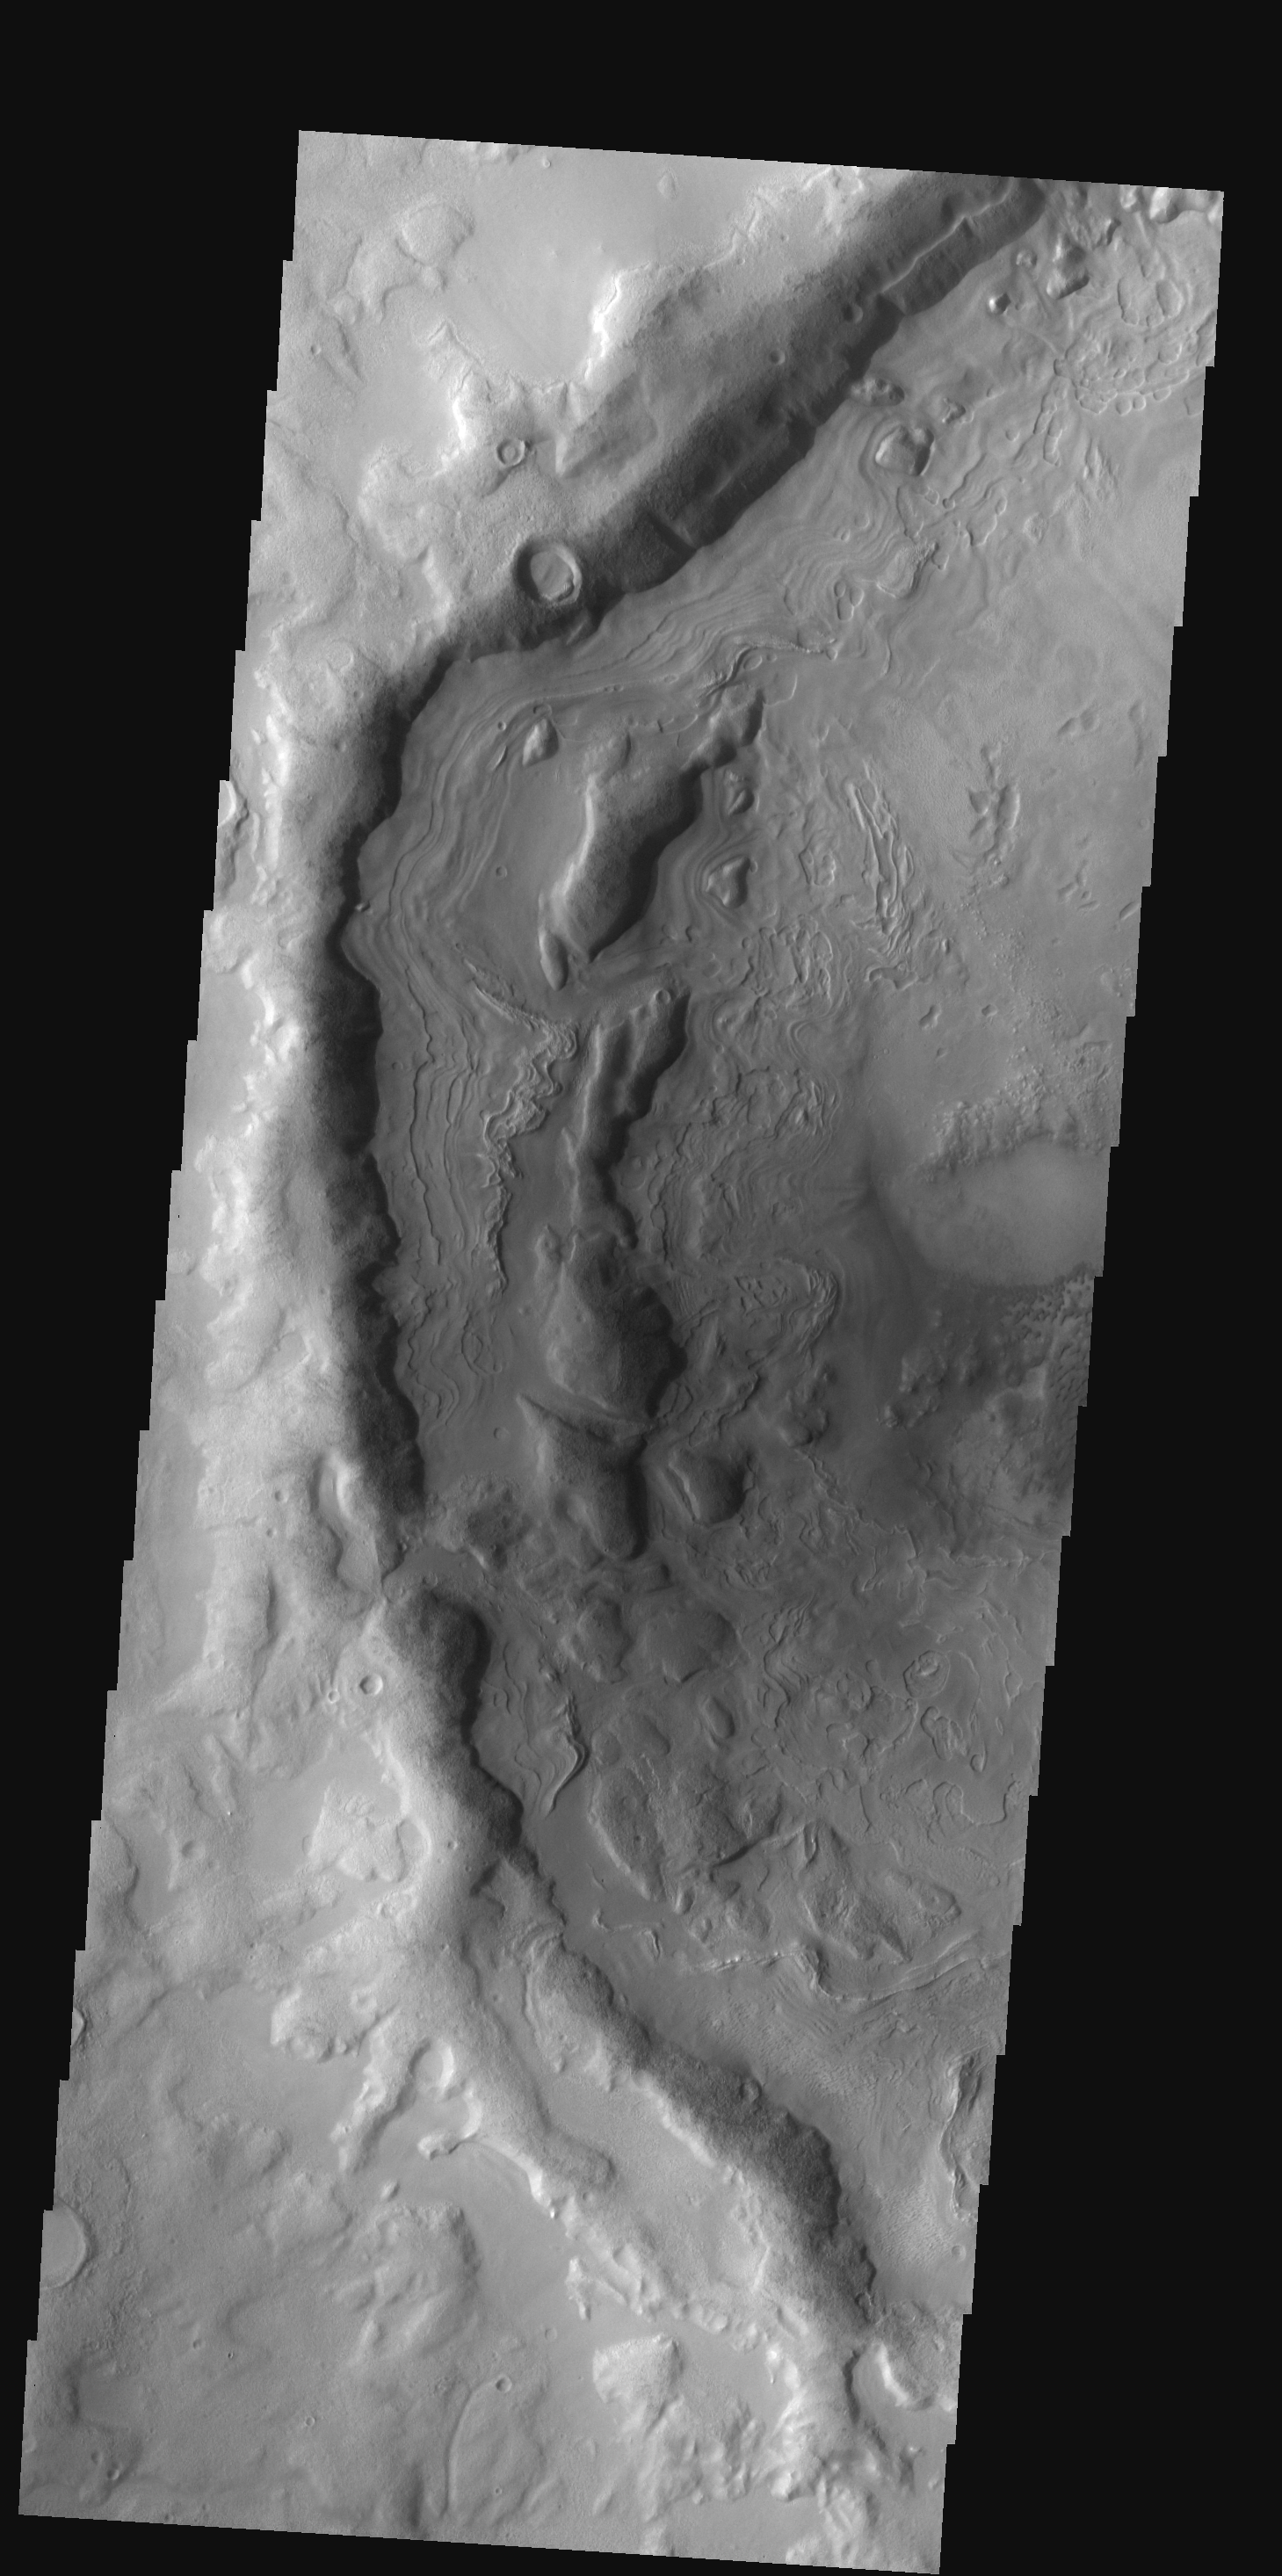

Terra Sabaea

This old crater in Terra Sabaea has patterned floor material that is indicative of having a volitile component. At high latitudes the volitile is most likely ice.

Image information: VIS instrument. Latitude 42.5N, Longitude 66.8E. 19 meter/pixel resolution.

Please see the THEMIS Data Citation Note for details on crediting THEMIS images.

Note: this THEMIS visual image has not been radiometrically nor geometrically calibrated for this preliminary release. An empirical correction has been performed to remove instrumental effects. A linear shift has been applied in the cross-track and down-track direction to approximate spacecraft and planetary motion. Fully calibrated and geometrically projected images will be released through the Planetary Data System in accordance with Project policies at a later time.

NASA’s Jet Propulsion Laboratory manages the 2001 Mars Odyssey mission for NASA’s Office of Space Science, Washington, D.C. The Thermal Emission Imaging System (THEMIS) was developed by Arizona State University, Tempe, in collaboration with Raytheon Santa Barbara Remote Sensing. The THEMIS investigation is led by Dr. Philip Christensen at Arizona State University. Lockheed Martin Astronautics, Denver, is the prime contractor for the Odyssey project, and developed and built the orbiter. Mission operations are conducted jointly from Lockheed Martin and from JPL, a division of the California Institute of Technology in Pasadena.

Credit: NASA/JPL/ASU